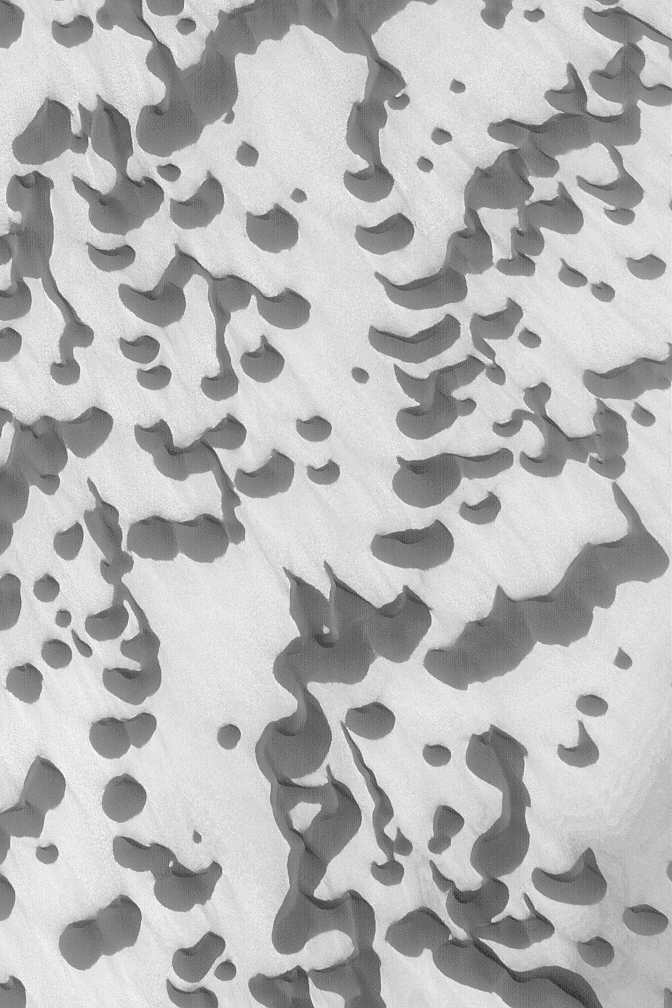

Polar Sand Dunes

MGS MOC Release No. MOC2-495, 26 September 2003

This Mars Global Surveyor (MGS) Mars Orbiter Camera (MOC) image shows windblown sand dunes in Chasma Boreale, a wide trough in the north polar region of Mars. The dunes are shown here in their summertime configuration; that is, they are not covered with seasonal frost. The dunes are dark because the grains that make up these sandy landforms consist of dark minerals and/or fragments of dark-toned rock. The steepest slopes on these dunes, their slipfaces, point toward the top/upper left (northwest), indicating that winds blow the sand from the lower right (southeast). This picture is located near 84.7°N, 359.3°W, and covers an area 3 km (1.9 mi) across. Sunlight illuminates the scene from the lower left.

Credit: NASA/JPL/Malin Space Science Systems